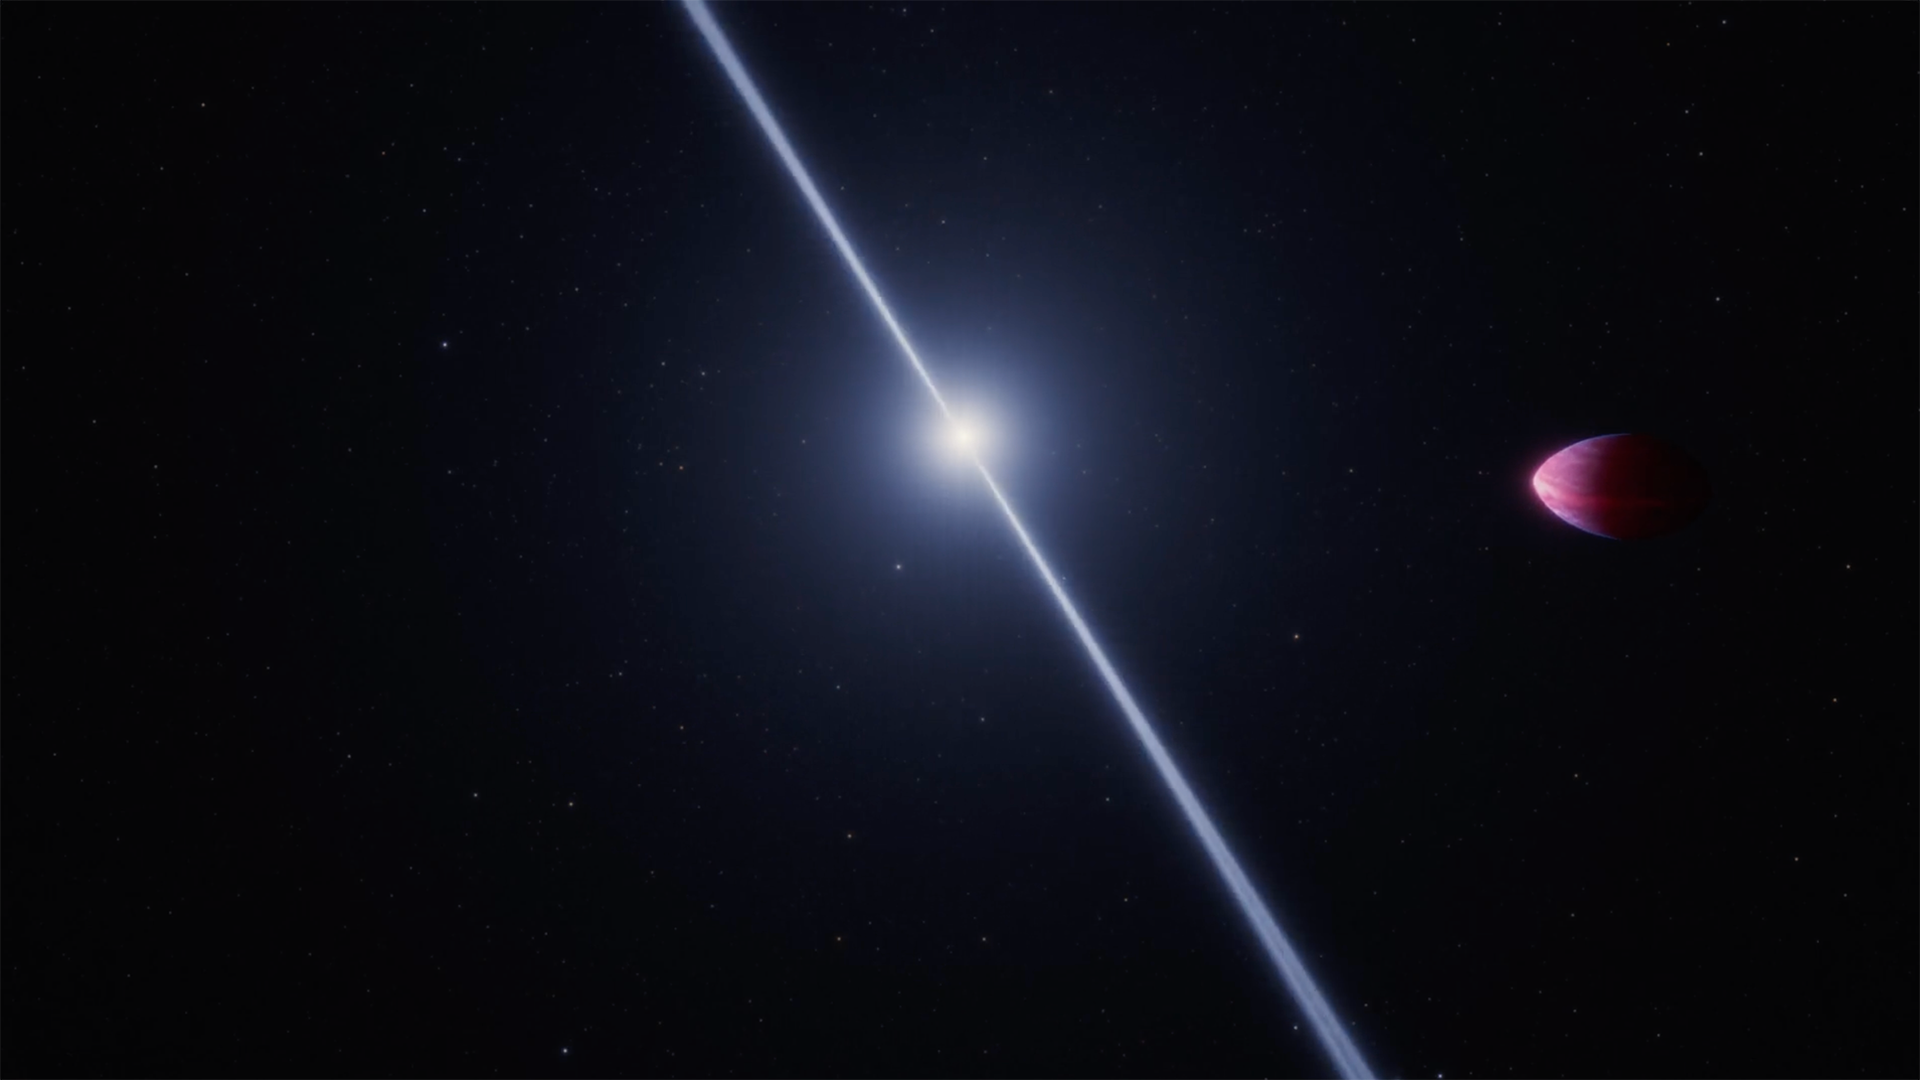

Exoplanet PSR J2322-2650b Orbiting a Pulsar

This animation shows an exotic exoplanet orbiting a distant pulsar, or rapidly rotating neutron star with radio pulses. The planet, which orbits about 1 million miles away from the pulsar, is stretched into a lemon shape by the pulsar’s strong gravitational tides. NASA’s James Webb Space Telescope found that the planet’s atmospheric composition defies explanation. They detected molecular carbon, specifically C3 and C2, which would only be expected if there were almost no oxygen or nitrogen.

The pulsar’s characteristic radio beams wobble or precess as the pulsar spins because they are angled about 30 degrees from the pulsar’s spin axis. This animation is not to scale. The pulsar spins almost 300 times per second, while the planet orbits once every 7.8 hours.

Credit: Animation: NASA, ESA, CSA, Ralf Crawford (STScI)